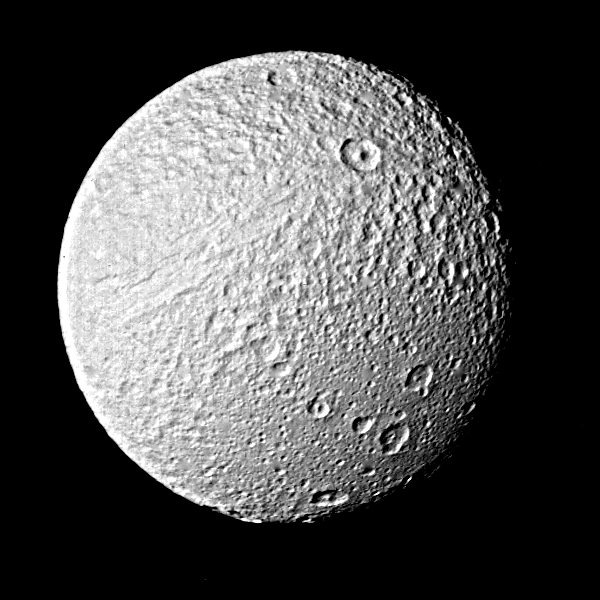

Photograph of Saturns’ Satellite Tethys

This Voyager 2 photograph of Tethys shows objects about 5 kilometers (3 miles) in size and is one of the best images of the Saturnian satellite returned by the spacecraft or its predecessor, Voyager 1. Voyager 2 obtained this picture Aug. 26 from a range of 282,000 kilometers (175,000 miles). It has been specially processed by computer to bring out fine detail on the surface. A boundary between heavily cratered regions (top right) and more lightly cratered areas (bottom right) is very similar to boundaries on the moons Dione and Rhea, indicating a period of internal activity early in Tethys’ history that partially resurfaced the older terrain. The large crater in the upper right lies almost on the huge trench system that girdles nearly three-fourths of the circumference of the satellite. The trench itself is seen in this image as a linear set of markings to the lower left of the crater. The trench, several kilometers deep, is indicative of a cold, stiff ice crust at the time of its formation. Formation of this trench system could have resulted from the expansion of Tethys as its warm interior froze. The Voyager project is managed for NASA by the Jet Propulsion Laboratory, Pasadena, Calif.

Credit: NASA/JPL